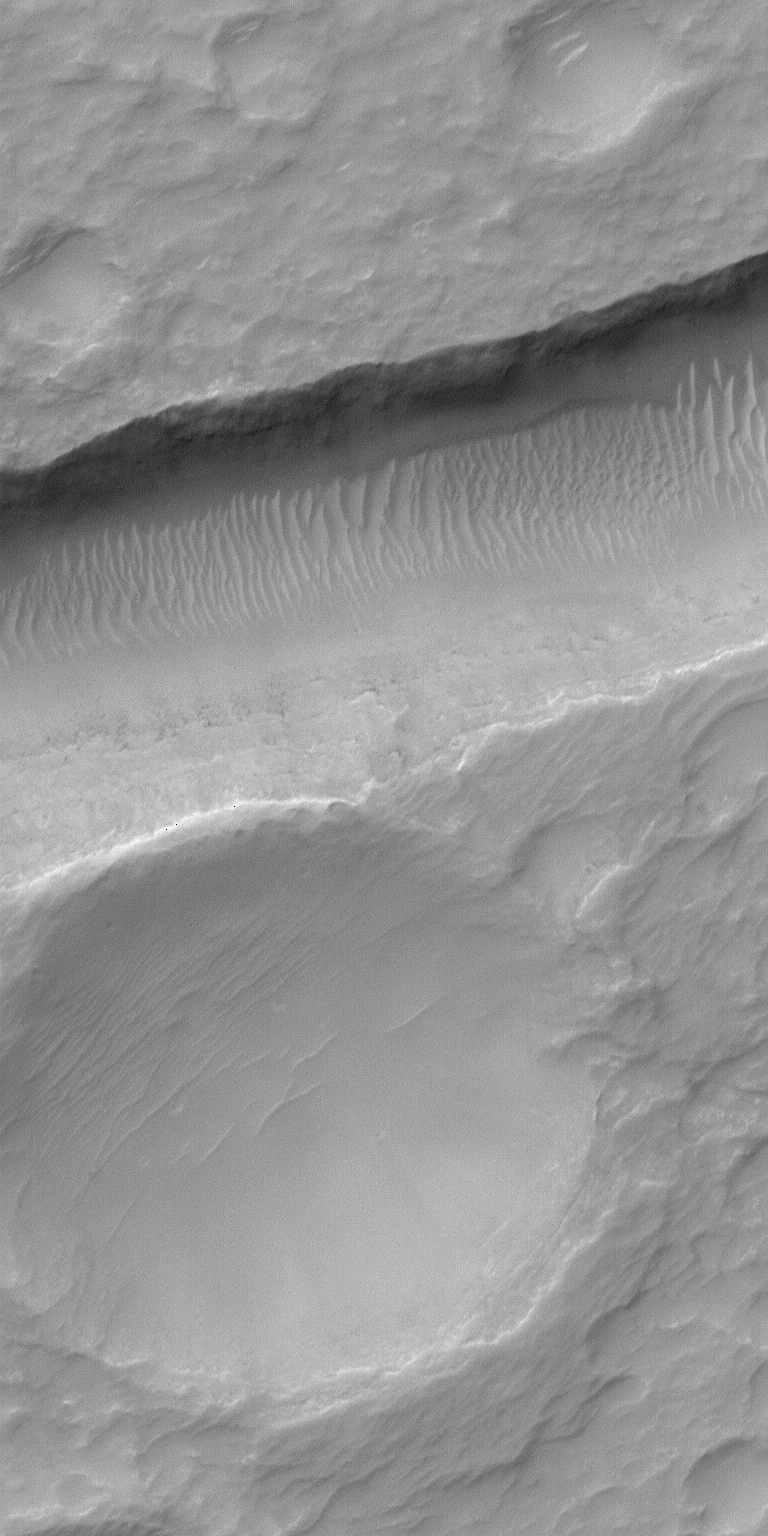

Sirenum Fossae Trough

The Mars Global Surveyor (MGS) Mars Orbiter Camera (MOC) orbits the red planet twelve times each day. The number of pictures that MOC can take varies from orbit to orbit, depending upon whether the data are being stored in MGS’s onboard tape recorder for playback at a later time, or whether the data are being sent directly back to Earth via a real-time radio link. More data can be acquired during orbits with real-time downlink.

During real-time orbits, the MOC team often will take a few random or semi-random pictures in between the carefully-selected, hand-targeted images. On rare occasions, one of these random pictures will surprise the MOC team. The picture shown here is an excellent example, because the high resolution view (top) is centered so nicely on a trough and an adjacent, shallow crater that it is as if someone very carefully selected the target for MOC. The high-resolution view covers an area only 1.1 km (0.7 mi) wide by 2.3 km (1.4 mi) long. Hitting a target such as this with such a small image is very difficult to do, on purpose, because there are small uncertainties in the predicted orbit, the maps used to select targets, and the minor adjustments of spacecraft pointing at any given moment. Nevertheless, a very impressive image was received.

The high resolution view crosses one of the troughs of the Sirenum Fossae near 31.2°S, 152.3°W. The context image (above) was acquired at the same time as the high resolution view on July 23, 2000. The small white box shows the location of the high resolution picture. The lines running diagonally across the context image from upper right toward lower left are the Sirenum Fossae troughs, formed by faults that are radial to the volcanic region of Tharsis. Both pictures are illuminated from the upper left. The scene shows part of the martian southern hemisphere nearly autumn.

Credit: NASA/JPL/MSSS